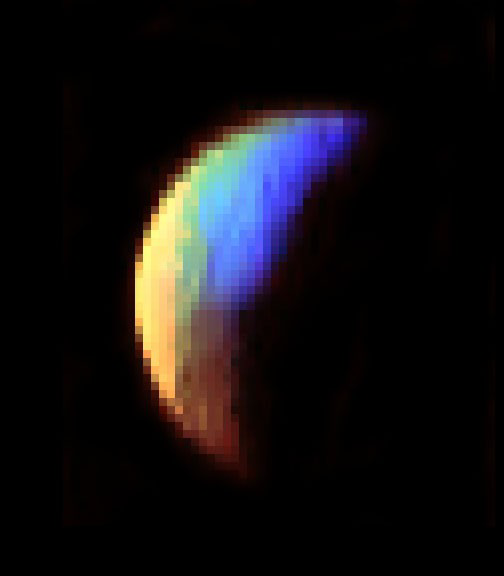

VIMS Shows Iapetus Surface Composition

Figure 1

This color composite image of Saturn’s moon Iapetus from Cassini’s visual and infrared mapping spectrometer was obtained on Dec. 31, 2004, an hour and a half before the New Year, at a distance of 121,000 kilometers (75,186 miles), with a spatial resolution of about 60 kilometers (37 miles).

The three colors used in the mosaic correspond to 1.01, 3.21, and 3.80 microns. The different colors represent vastly different surface compositions. The upper bright blue region is rich in water ice, while the lower, dark brown region is composed mainly of a substance rich in organic material. The yellow region consists of a mixture of ice and organics, suggesting a gradual change in composition on the surface. This pattern suggests Iapetus swept up the dark material, which may have come from debris created from meteoritic impacts onto the small, outer satellites of Saturn.

The Cassini-Huygens mission is a cooperative project of NASA, the European Space Agency and the Italian Space Agency. The Jet Propulsion Laboratory, a division of the California Institute of Technology in Pasadena, manages the mission for NASA’s Science Mission Directorate, Washington, D.C. The Cassini orbiter and its two onboard cameras were designed, developed and assembled at JPL. The visible and infrared mapping spectrometer team is based at the University of Arizona, Tucson.

Credit: NASA/JPL/University of Arizona